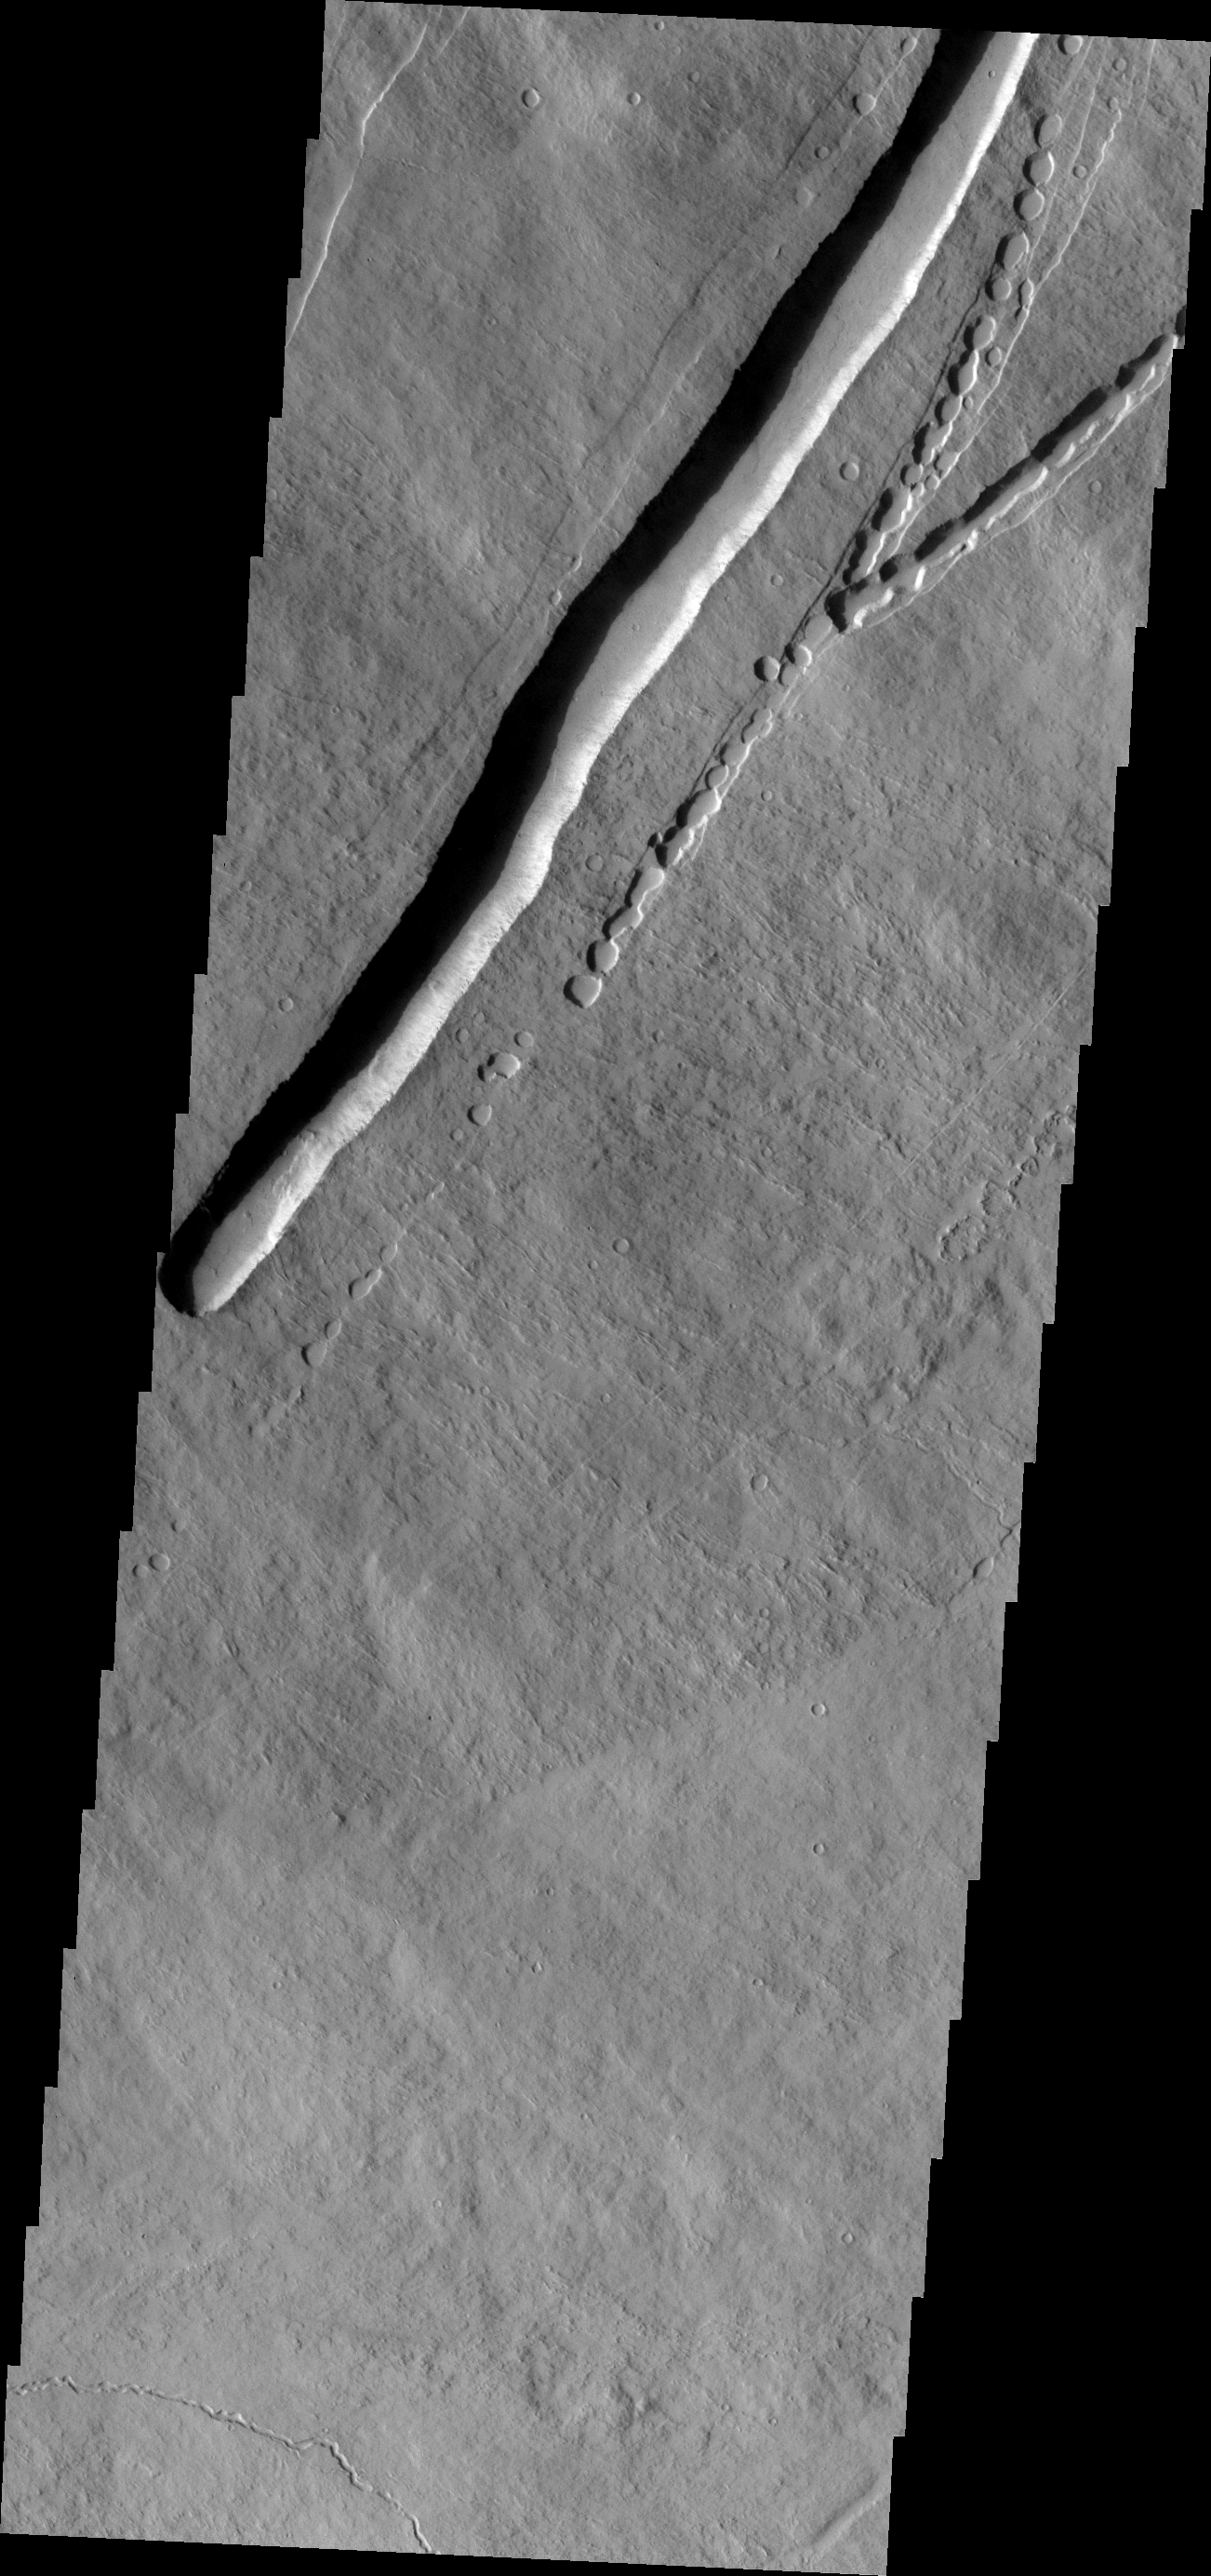

Pavonis Mons

This image of the eastern flank of Pavonis Mons shows a large collapse feature and the initiation of a similar feature with small collapses to the east.

Image information: VIS instrument. Latitude 0.3N, Longitude 249.4E. 18 meter/pixel resolution.

Please see the THEMIS Data Citation Note for details on crediting THEMIS images.

Note: this THEMIS visual image has not been radiometrically nor geometrically calibrated for this preliminary release. An empirical correction has been performed to remove instrumental effects. A linear shift has been applied in the cross-track and down-track direction to approximate spacecraft and planetary motion. Fully calibrated and geometrically projected images will be released through the Planetary Data System in accordance with Project policies at a later time.

NASA’s Jet Propulsion Laboratory manages the 2001 Mars Odyssey mission for NASA’s Office of Space Science, Washington, D.C. The Thermal Emission Imaging System (THEMIS) was developed by Arizona State University, Tempe, in collaboration with Raytheon Santa Barbara Remote Sensing. The THEMIS investigation is led by Dr. Philip Christensen at Arizona State University. Lockheed Martin Astronautics, Denver, is the prime contractor for the Odyssey project, and developed and built the orbiter. Mission operations are conducted jointly from Lockheed Martin and from JPL, a division of the California Institute of Technology in Pasadena.

Credit: NASA/JPL/ASU